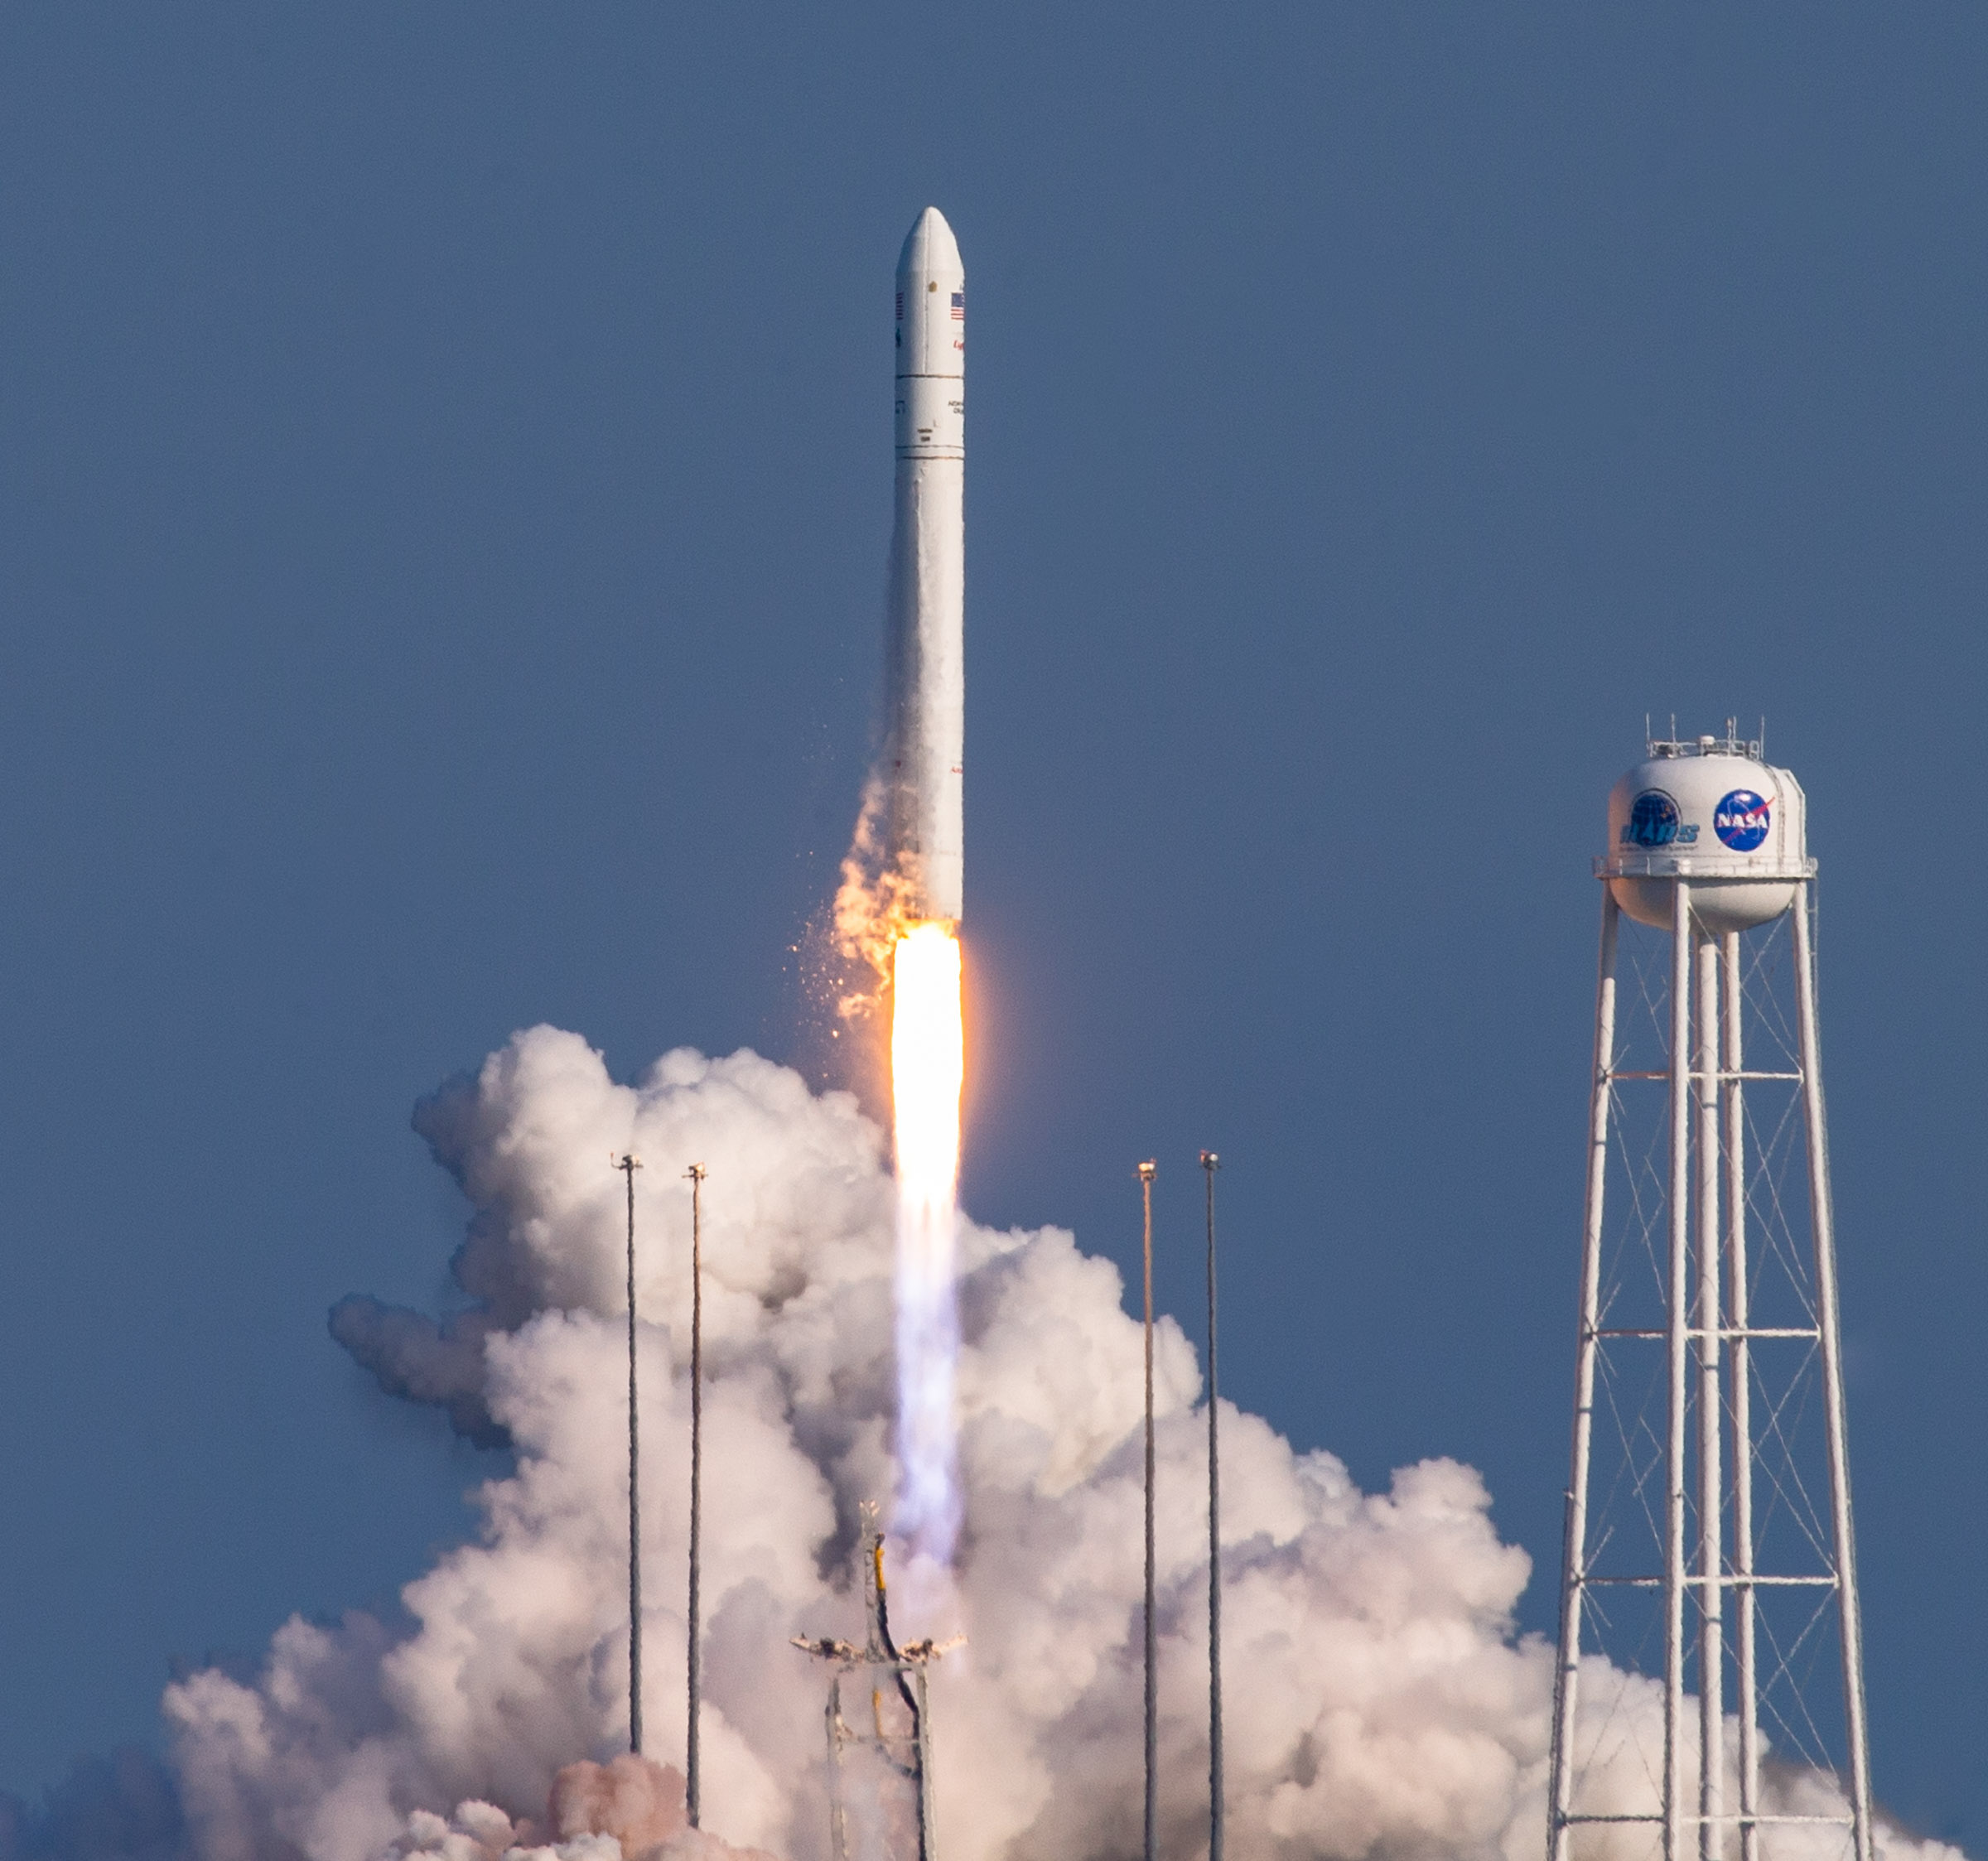

A Northrop Grumman Antares rocket, with the company’s Cygnus spacecraft onboard, launches on Tuesday, Aug. 10, 2021, from the Mid Atlantic Regional Spaceport’s Pad-0A, at NASA's Wallops Flight Facility in Virginia. Northrop Grumman's 16th contracted cargo resupply mission for NASA to the International Space Station is carrying nearly 8,200 pounds of science and research, crew supplies and vehicle hardware to the orbital laboratory and its crew.

Credit: NASA Wallops/Terry Zaperach